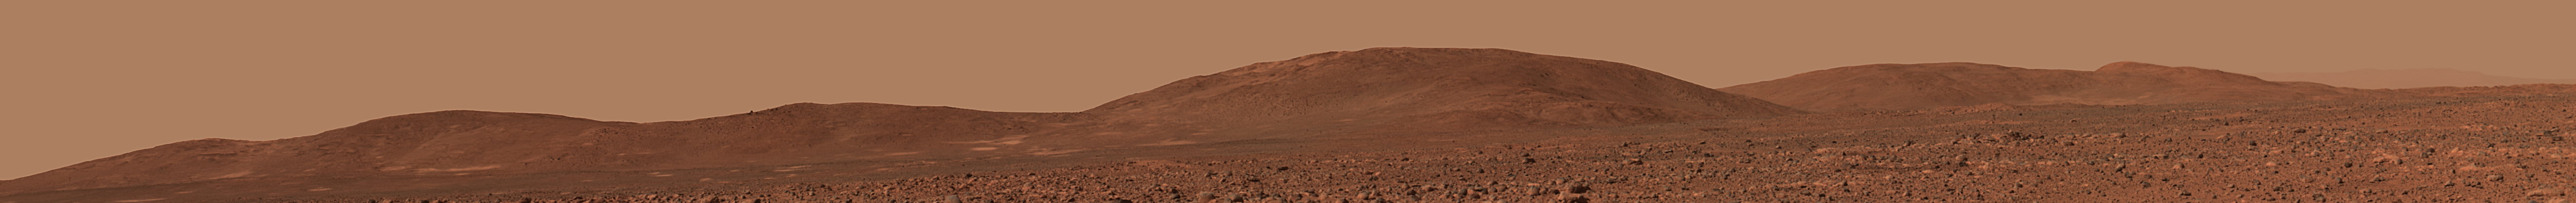

The ‘Columbia Hills’ in Color

Figure 1

A Hillside View, released June 2, 2004
This image from the panoramic camera on NASA’s Mars Exploration Rover Spirit shows a forward-looking view of a portion of the “Columbia Hills.” This portion features “Husband Hill” to the left, “West Spur” in the center, and a talus (rock debris) slope to the right. West Spur is Spirit’s planned first stop at the hills. Husband Hill measures approximately 90 meters (295 feet) tall from the base of the hills to its highest peak. Even in this distant shot, taken on sol 135 (May 20, 2004) from approximately 0.7 kilometers (0.4 miles) away from the base of the hills, large boulders can be seen on the hillside. These boulders are of great interest to scientists, as they may reveal clues about how these hills formed.

Based on these and past observations of the hills in comparison to hills on Earth and other celestial bodies, scientists theorize that the Columbia Hills may be one or a combination of the following: a portion of an eroded old crater rim, a wrinkle ridge, the remnants of a former interior crater deposit, a central peak or a volcano.

Credit: NASA/JPL/Cornell